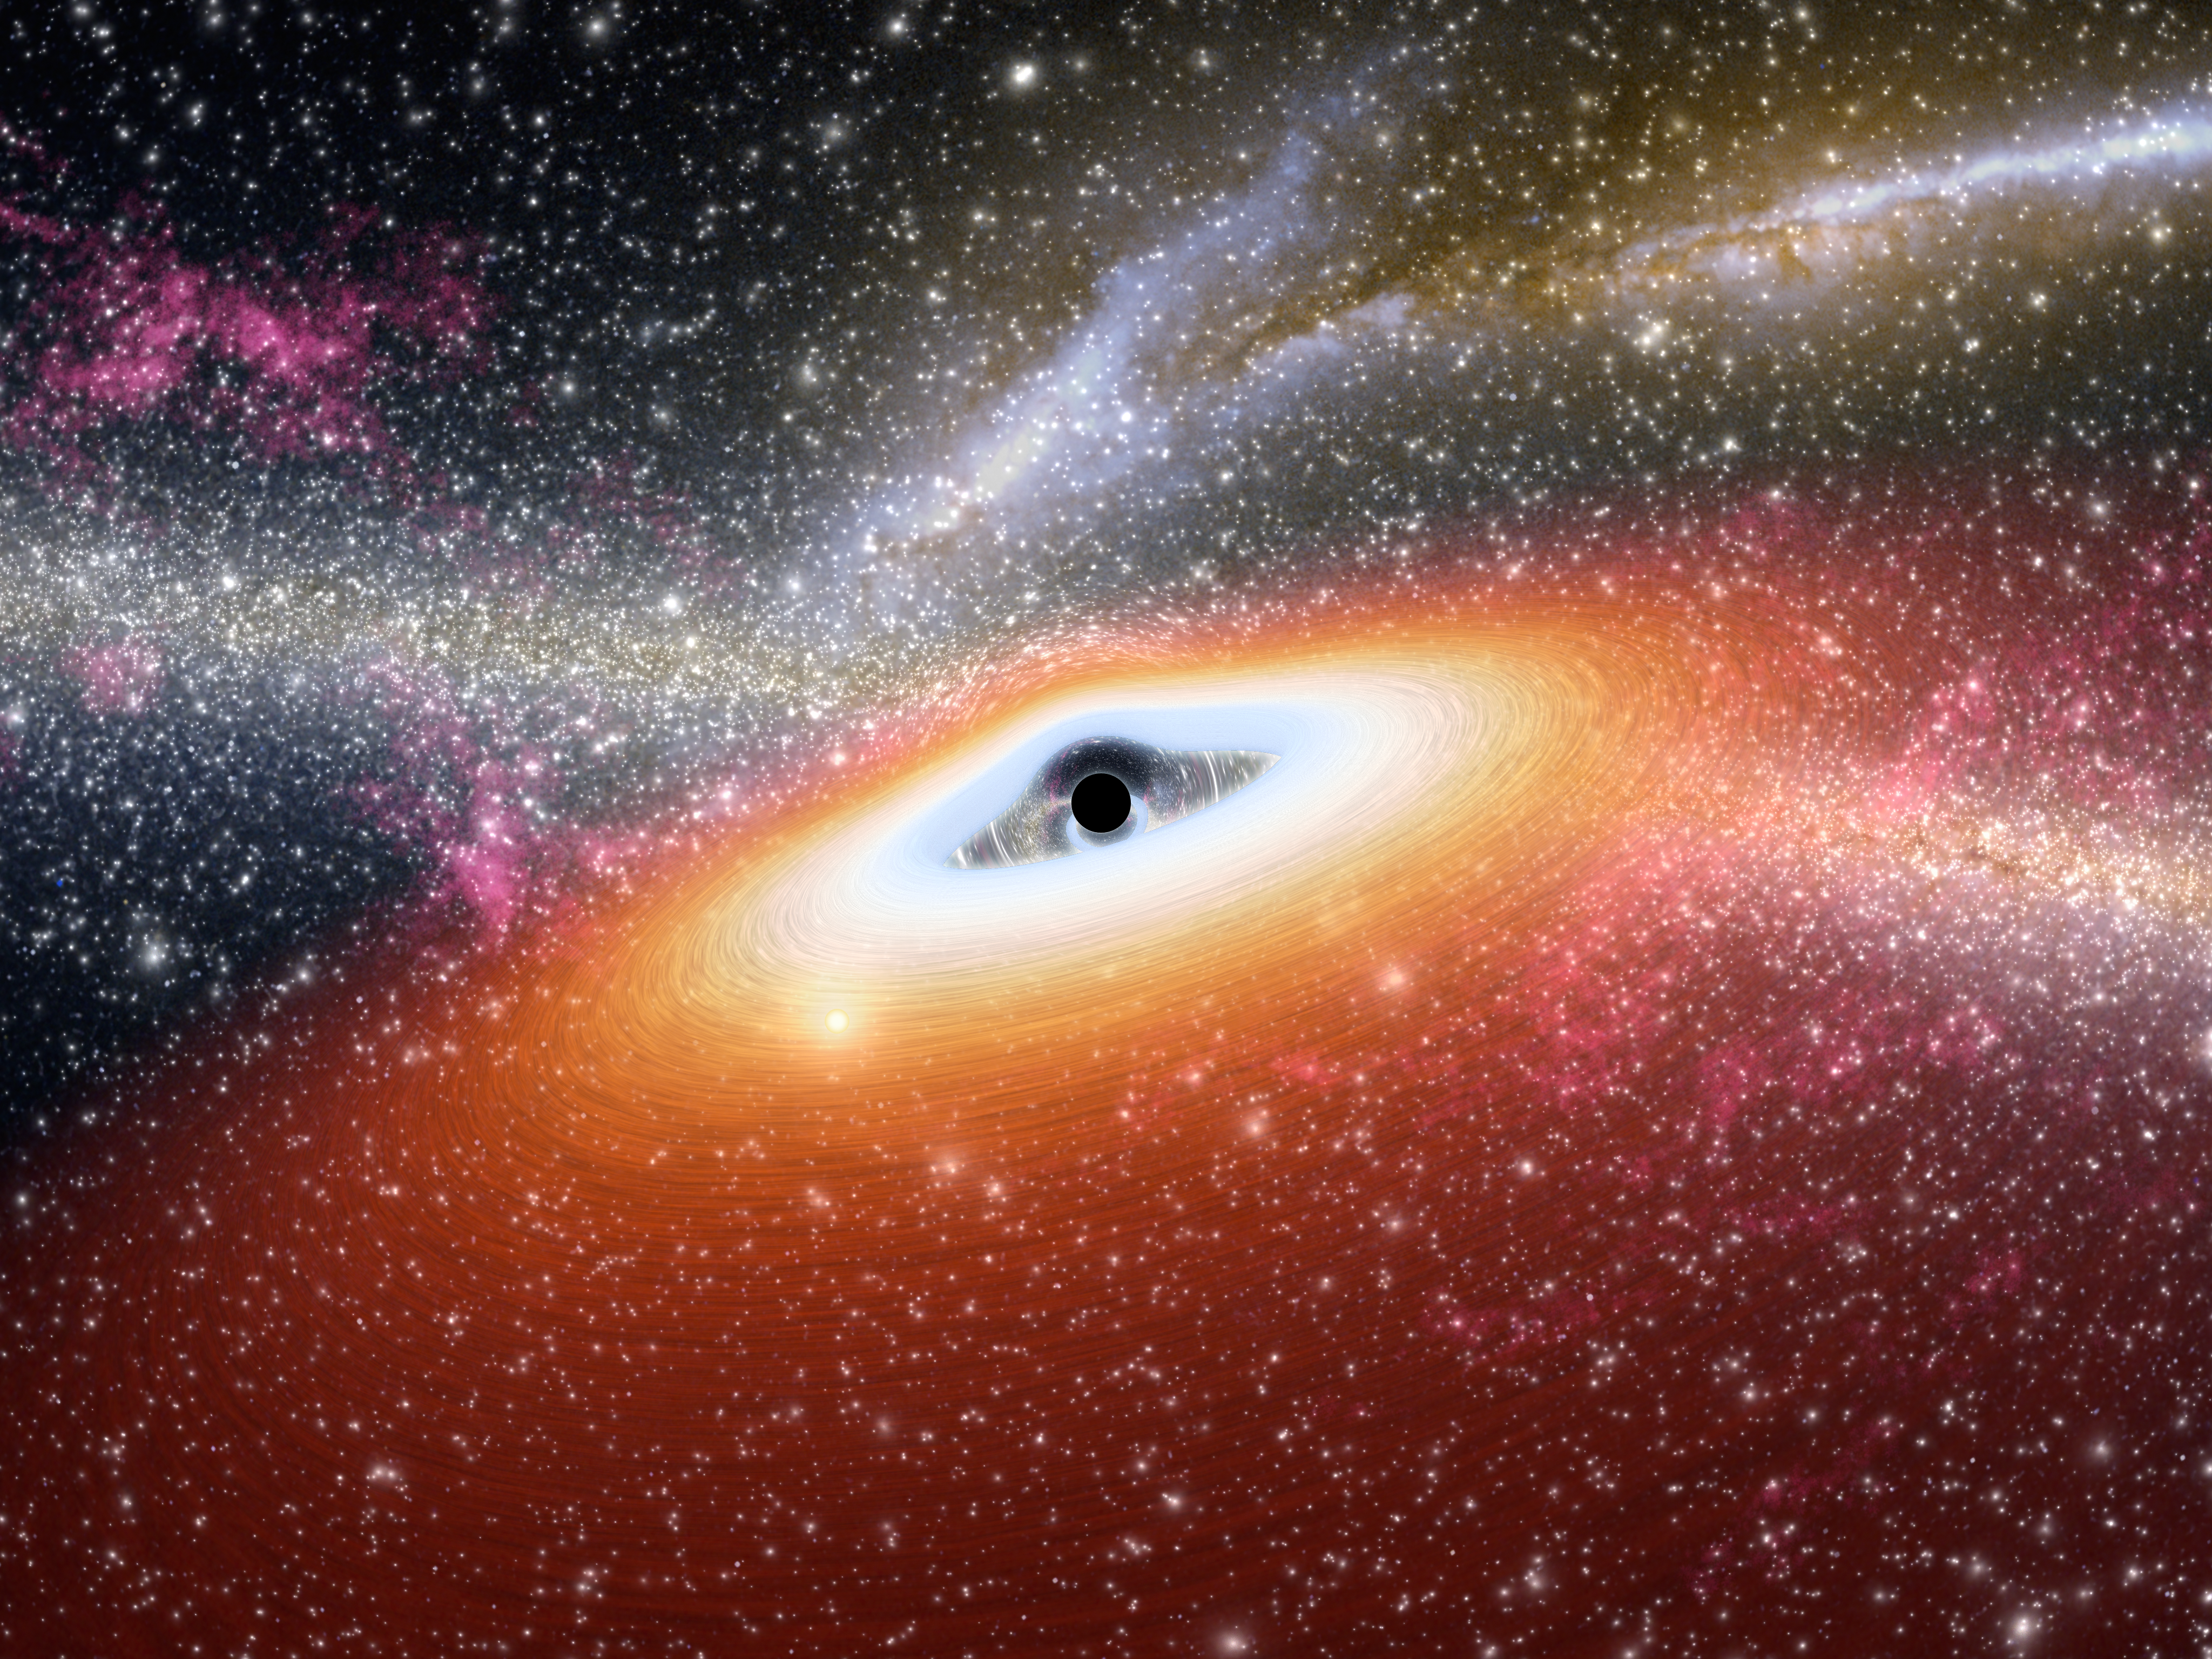

Prehistoric Black Hole (Artist’s Concept)

This artist’s conception illustrates one of the most primitive supermassive black holes known (central black dot) at the core of a young, star-rich galaxy. Astronomers using NASA’s Spitzer Space Telescope have uncovered two of these early objects, dating back to about 13 billion years ago.

The monstrous black holes are among the most distant known, and appear to be in the very earliest stages of formation, earlier than any observed so far. Unlike all other supermassive black holes probed to date, this primitive duo, called J0005-0006 and J0303-0019, lacks dust.

As the drawing shows, gas swirls around a black hole in what is called an accretion disk. Usually, the accretion disk is surrounded by a dark doughnut-like dusty structure called a dust torus. But for the primitive black holes, the dust tori are missing and only gas disks are observed. This is because the early universe was clean as a whistle. Enough time had not passed for molecules to clump together into dust particles. Some black holes forming in this era thus started out lacking dust. As they grew, gobbling up more and more mass, they are thought to have accumulated dusty rings.

This illustration also shows how supermassive black holes can distort space and light around them (see warped stars behind black hole). Stars from the galaxy can be seen sprinkled throughout, and distant mergers between other galaxies are illustrated in the background.

Credit: NASA/JPL-Caltech